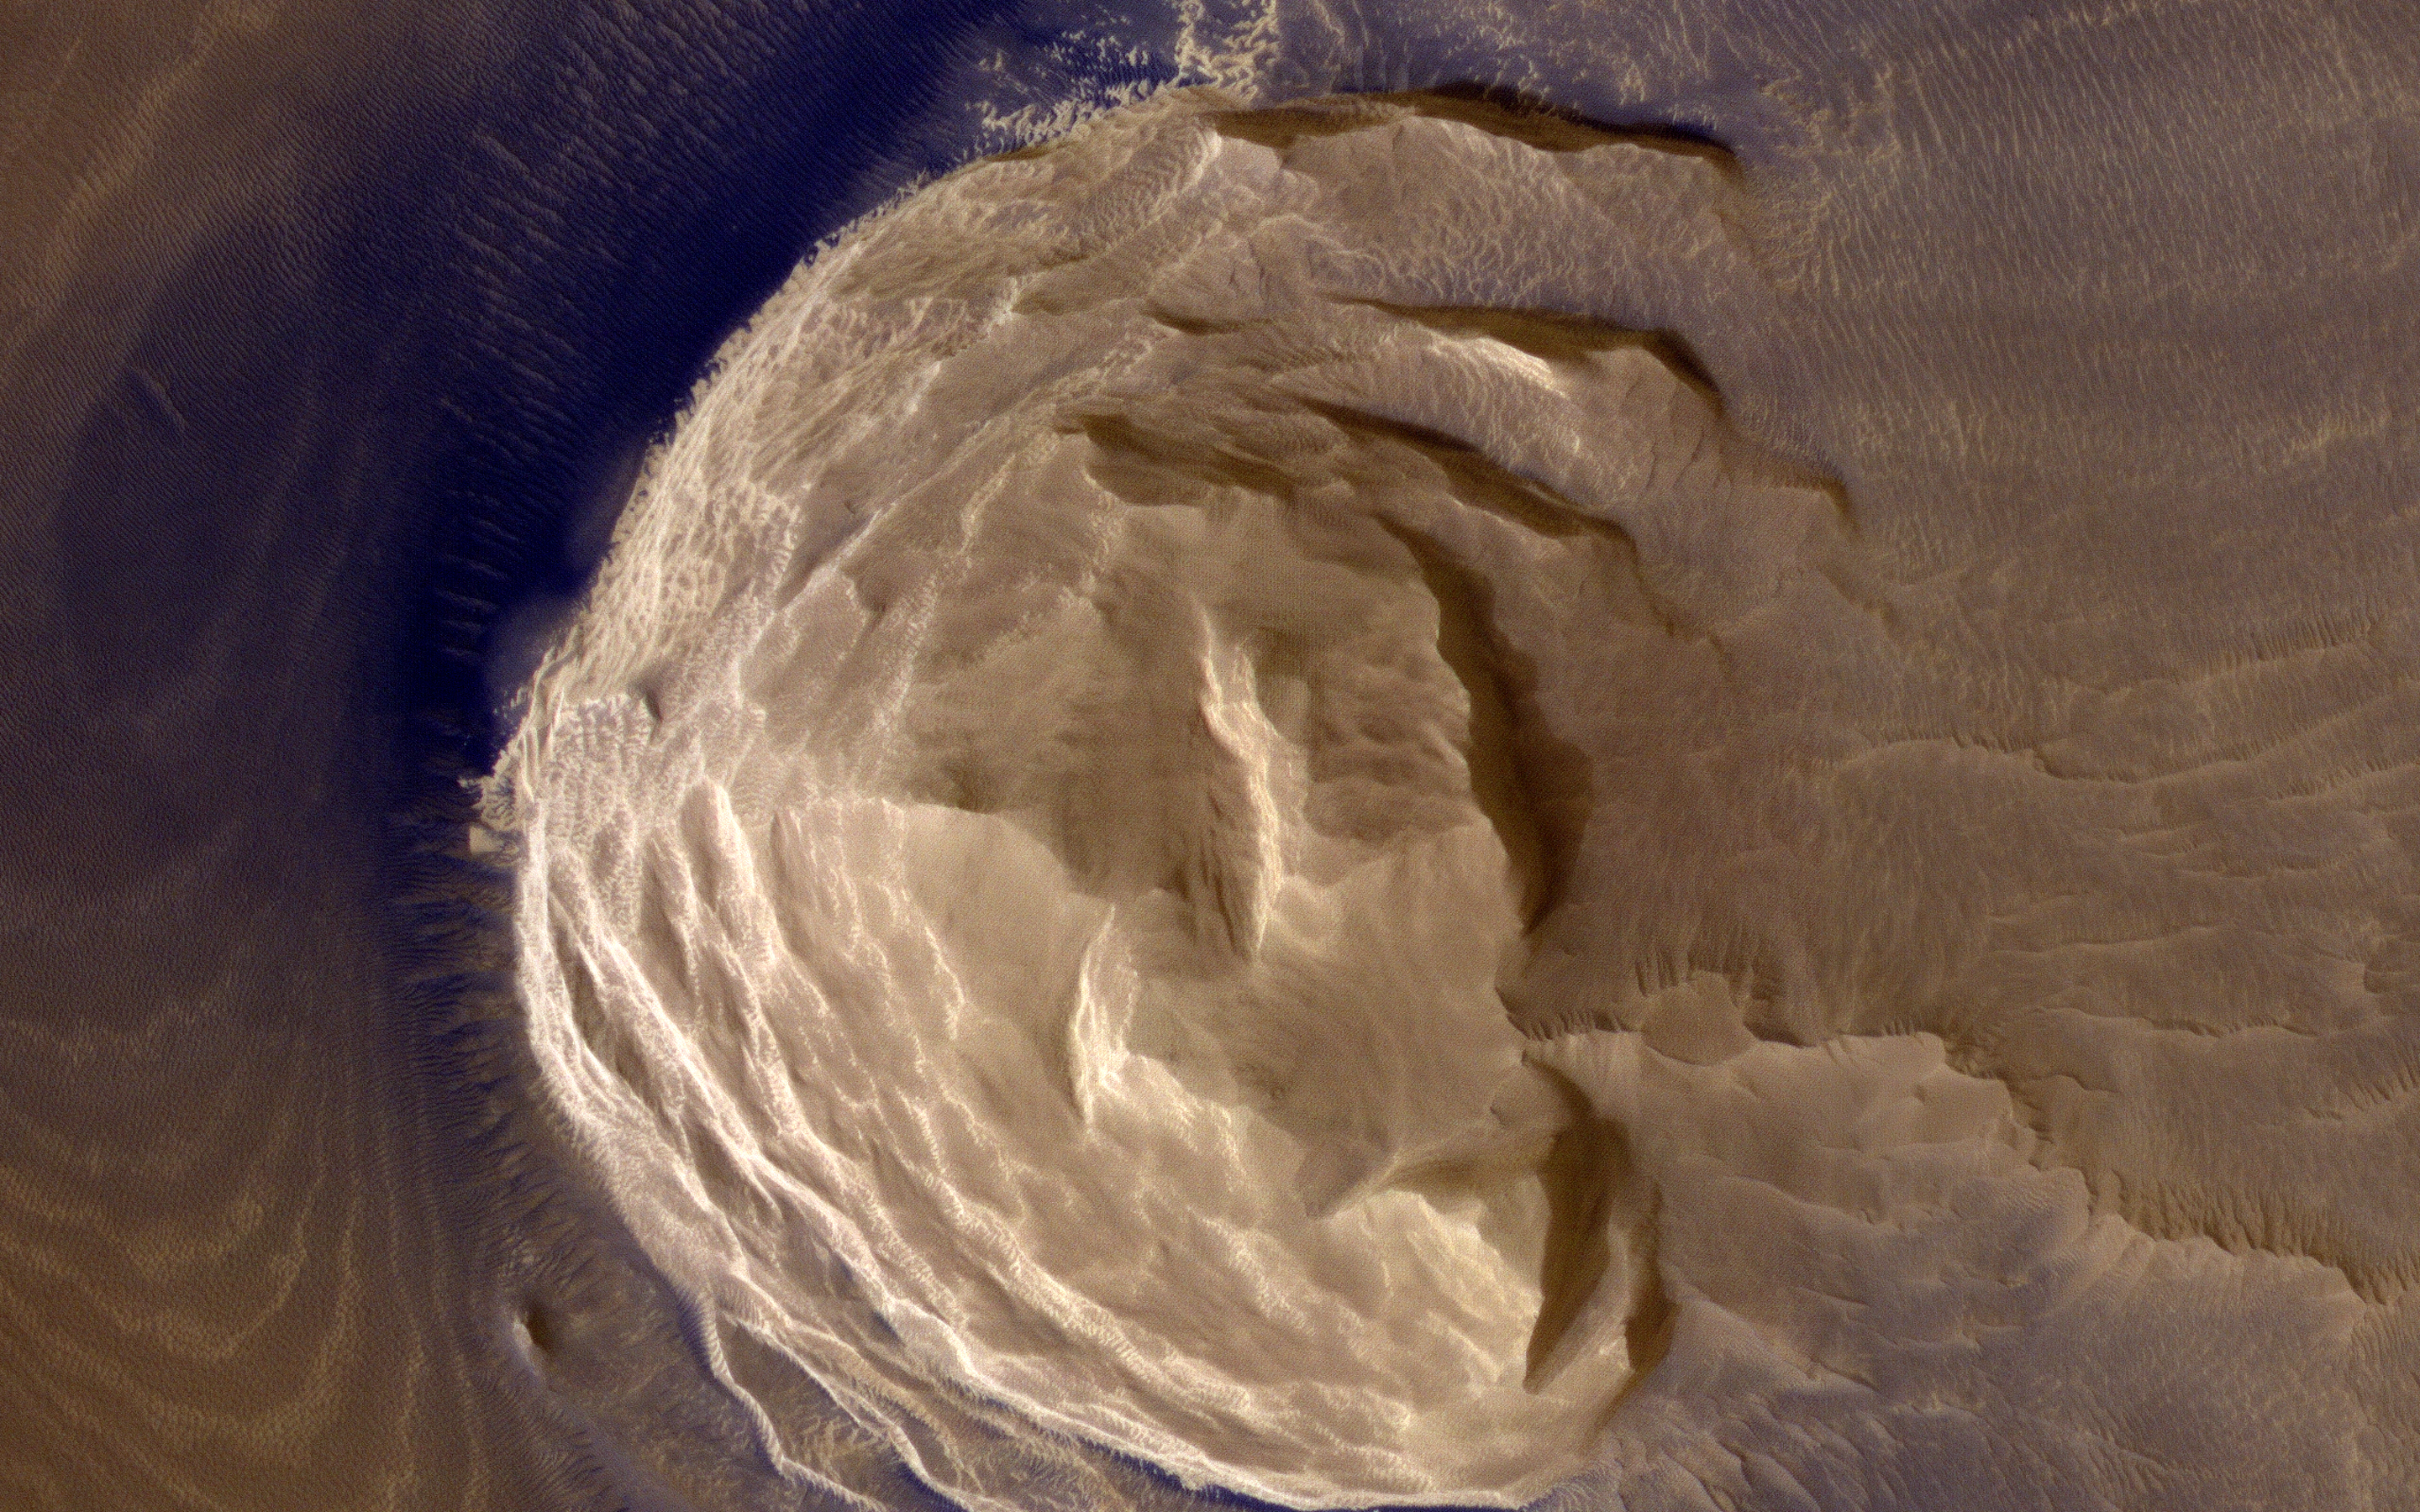

Dark Materials on Olympus Mons

This image from NASA’s Mars Reconnaissance Orbiter (MRO) shows blocks of layered terrain within the Olympus Mons aureole. The aureole is a giant apron of chaotic material around the volcano, perhaps formed by enormous landslides off the flanks of the giant volcano.

These blocks of layered material have been eroded by the wind into the scenic landscape we see here.

The map is projected here at a scale of 25 centimeters (9.8 inches) per pixel. [The original image scale is 28.3 centimeters (11.1 inches) per pixel (with 1 x 1 binning); objects on the order of 85 centimeters (33.5 inches) across are resolved.] North is up.

This is a stereo pair with ESP_013049_1980.

The University of Arizona, Tucson, operates HiRISE, which was built by Ball Aerospace & Technologies Corp., Boulder, Colorado. NASA’s Jet Propulsion Laboratory, a division of Caltech in Pasadena, California, manages the Mars Reconnaissance Orbiter Project for NASA’s Science Mission Directorate, Washington.

Credit: NASA/JPL-Caltech/Univ. of Arizona